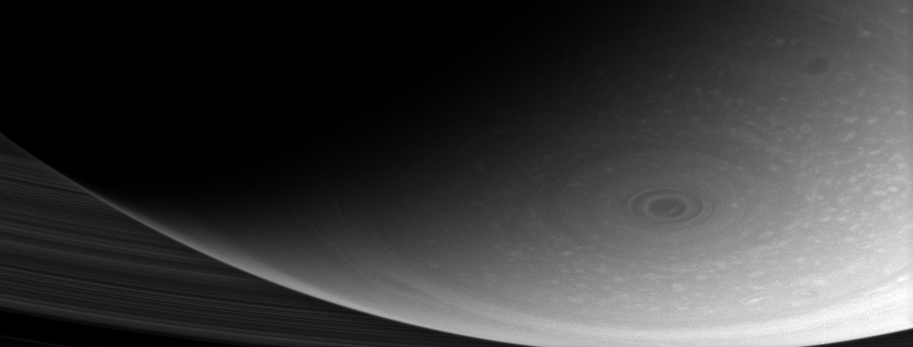

The Center of Things

This dramatic close-up of Saturn’s south pole shows the hurricane-like vortex that resides there. The entire polar region is dotted with bright clouds, including one that appears to be inside the central ring of the polar storm.

The storm was captured in a movie made from Cassini images in November 2006 (see PIA08332).

The image was taken with the Cassini spacecraft wide-angle camera using a combination of spectral filters sensitive to wavelengths of polarized infrared light. The view was acquired on Jan. 14, 2007 at a distance of approximately 963,000 kilometers (598,000 miles) from Saturn. Image scale is 54 kilometers (34 miles) per pixel.

The Cassini-Huygens mission is a cooperative project of NASA, the European Space Agency and the Italian Space Agency. The Jet Propulsion Laboratory, a division of the California Institute of Technology in Pasadena, manages the mission for NASA’s Science Mission Directorate, Washington, D.C. The Cassini orbiter and its two onboard cameras were designed, developed and assembled at JPL. The imaging operations center is based at the Space Science Institute in Boulder, Colo.

Credit: NASA/JPL/Space Science Institute